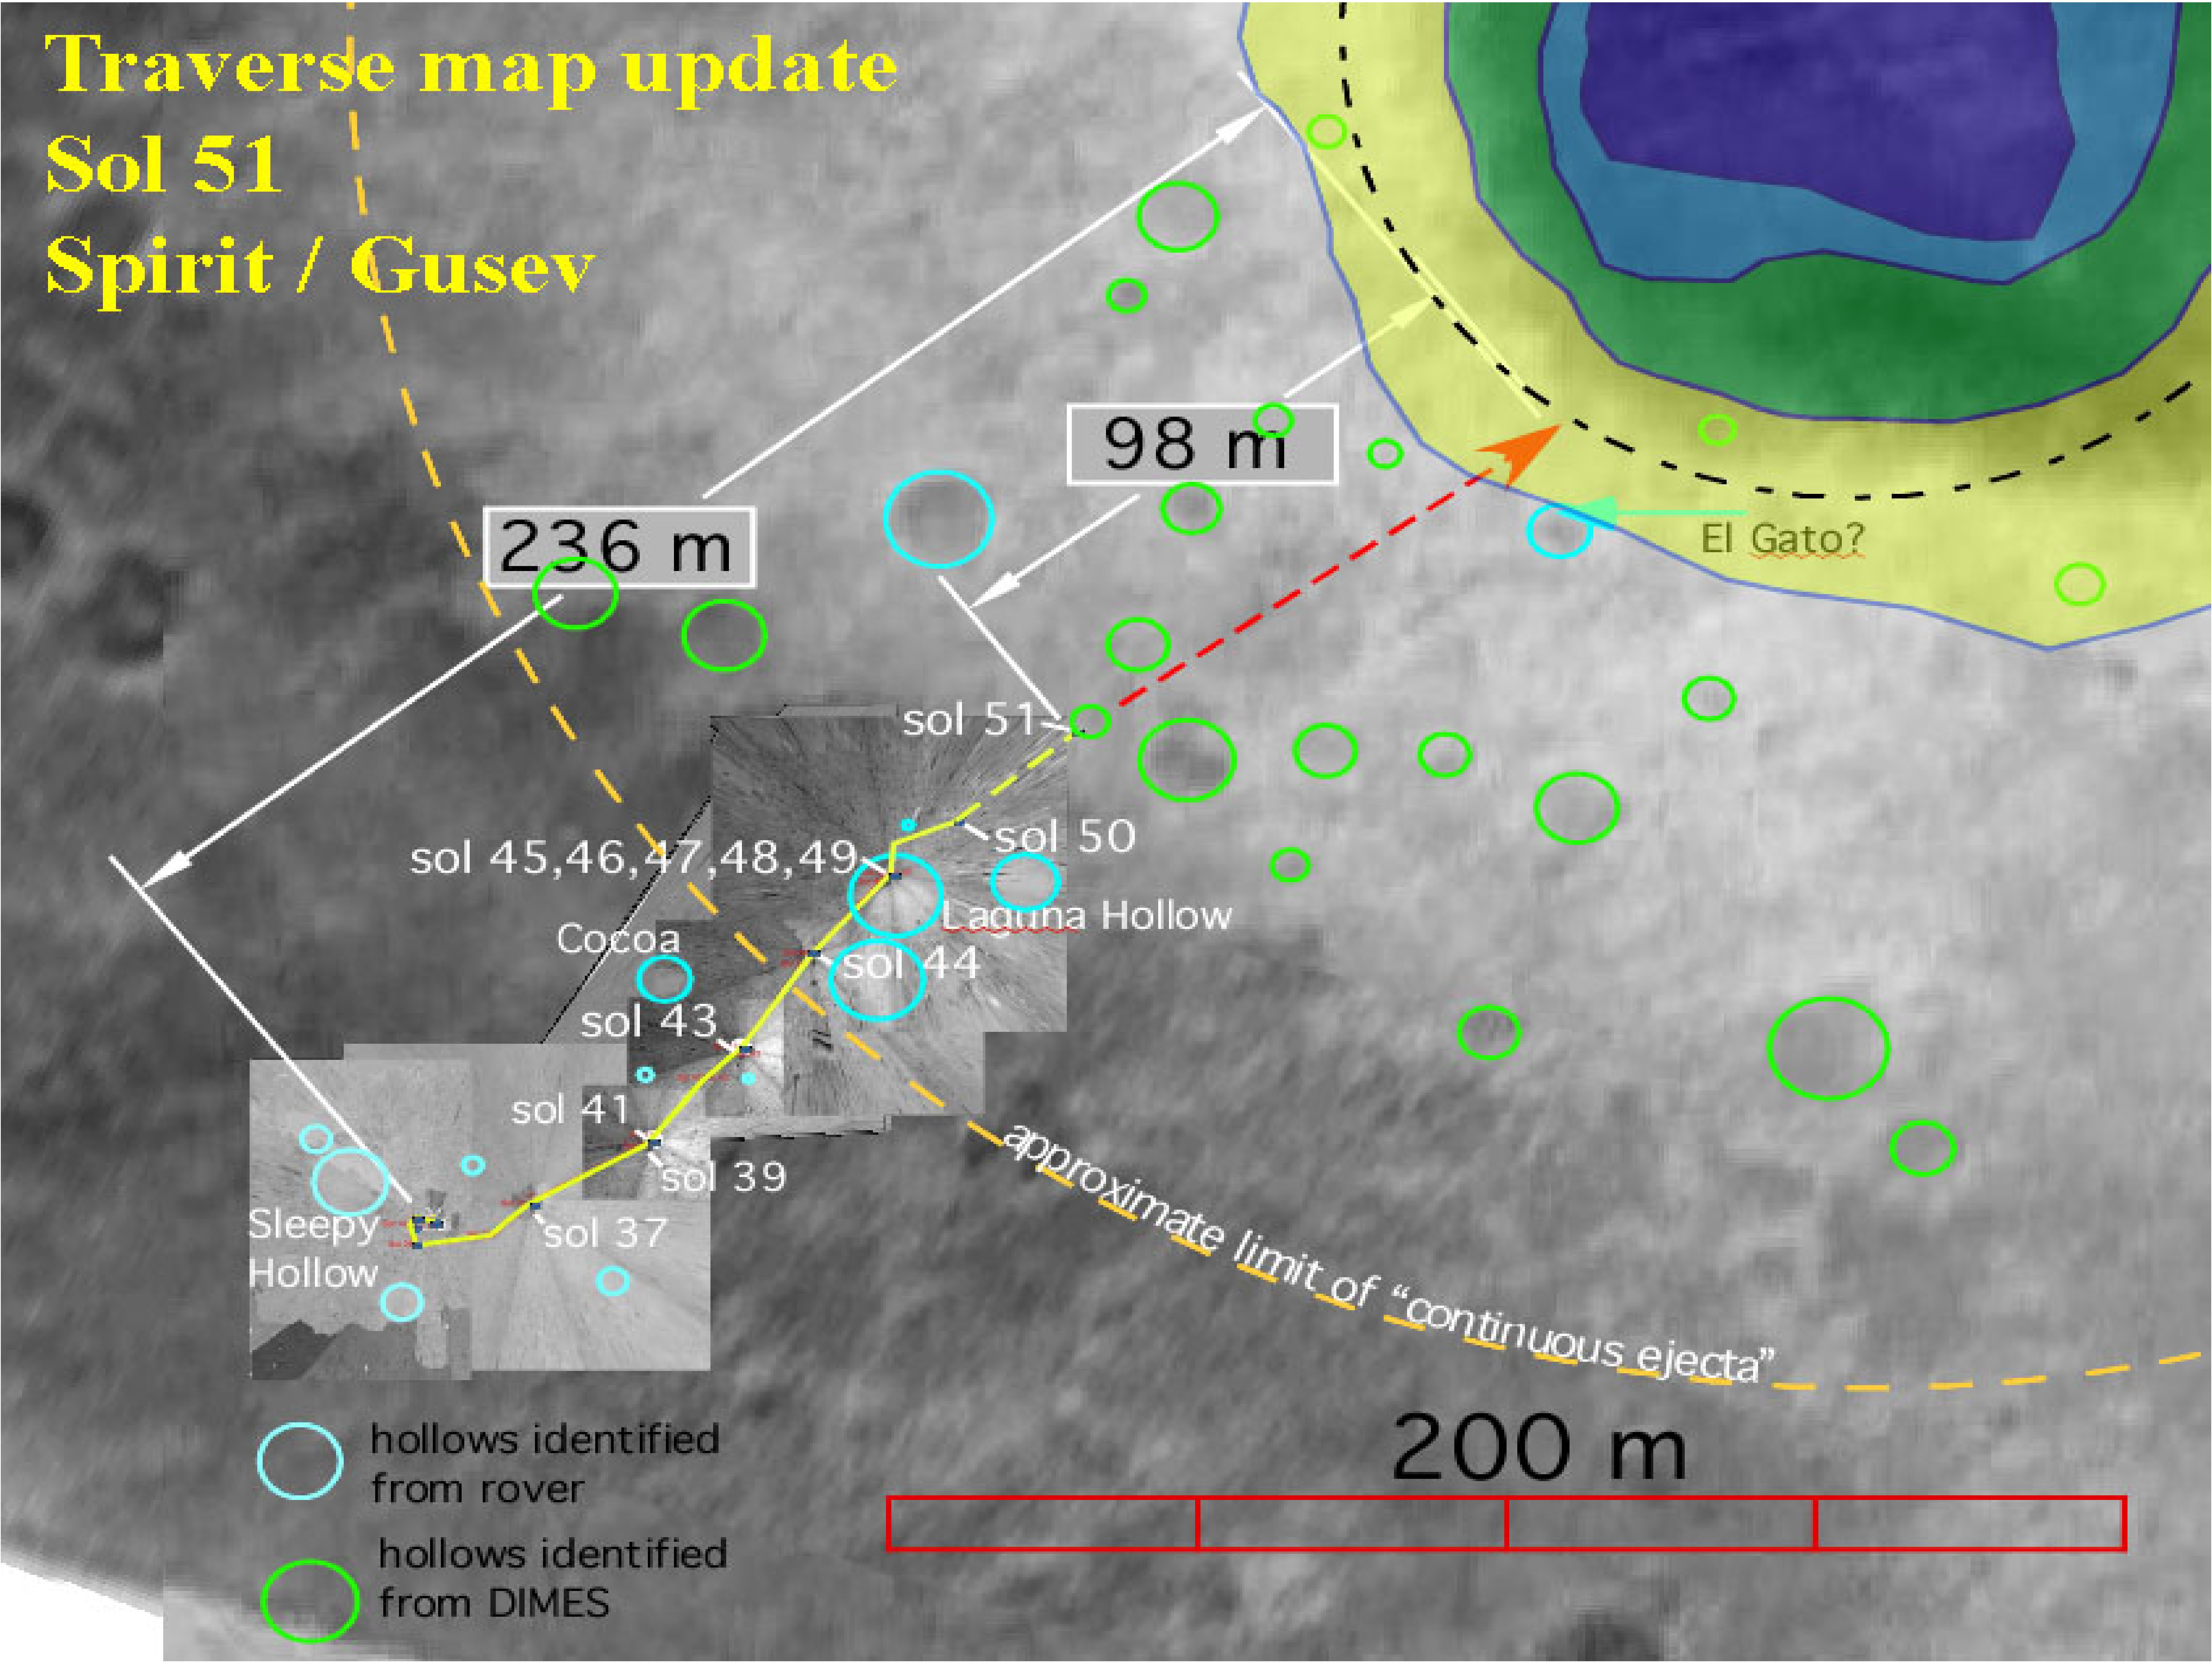

Getting Closer

This map shows the Mars Exploration Rover Spirit’s travels since arriving on the red planet Jan. 3, 2004 PST. Spirit is on its way to a large crater nicknamed “Bonneville.” On the 52nd day, or sol, of its mission (Feb. 25, 2004), it stopped off at a region nicknamed “Middle Ground” to investigate rocks and soil. The rover is facing northeast and is 98 meters (322 feet) away from the rim of “Bonneville.” Data within the yellow box represent a digital map made of images taken by the rover’s panoramic and navigation cameras. Data outside this box are a composite of images from the rover’s descent image motion estimation system camera and NASA’s orbiter Mars Global Surveyor.

Credit: NASA/JPL/Cornell/MSSS/OSU/New Mexico Museum of Natural History and Science